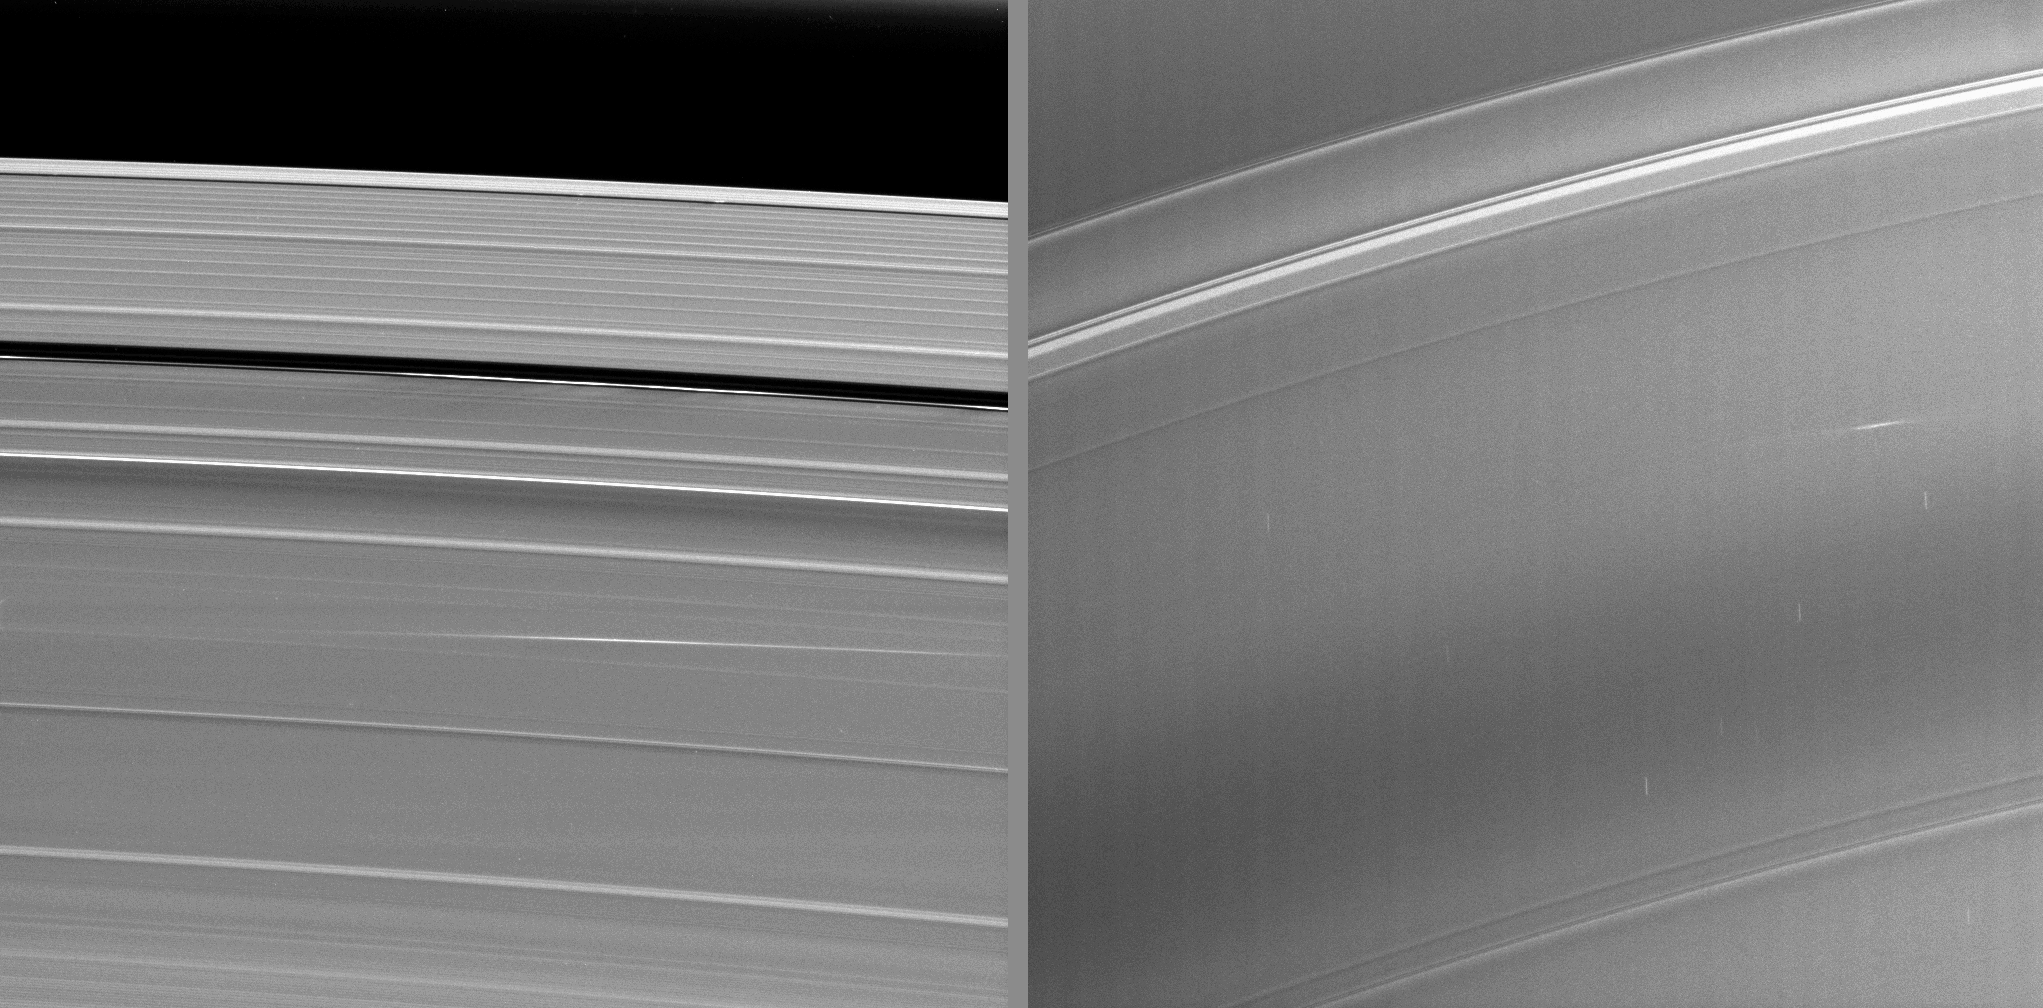

Rain on the Plane

Annotated Image

The bright streaks visible in these Cassini images taken during Saturn’s August 2009 equinox are exciting evidence of a constant rain of interplanetary projectiles onto the planet’s rings.

Objects, each estimated to be one meter (3 feet) in size and traveling tens of kilometers per second (tens of thousands of miles per hour), likely smashed into the rings and created elevated clouds of tiny particles that have been sheared out, or elongated and tilted, by orbital motion into bright streaks.

The image on the left shows an impact in the A ring. The streak stretches from the right of the image to the middle, and it does not quite follow the arc of the rings. The brightest part of that streak is 5,000 kilometers (3,100 miles) long (its azimuthal dimension) and 200 kilometers (120 miles) wide (its radial extent, tip to tip) in this image.

The image on the right shows an impact into the C ring. This streak is much smaller than the A ring streak, and it appears on the right of the image. The brightest part of this streak is 200 kilometers (120 miles) long (its azimuthal dimension) and 10 kilometers (6 miles) wide (its radial dimension, tip to tip) in this image.

By the brightness and dimensions of the streaks, scientists estimate the impactor sizes at roughly one meter (3 feet), and the elapsed time since impact at one to two days. These equinox data lend more confidence to a Cassini imaging observation made in 2005 of similar streaks seen in the C ring (see PIA11675). All together, these observations constitute the visual confirmation of a long-held belief that bits of interplanetary debris continually rain down on Saturn’s rings and contribute to the rings’ erosion and evolution.

Although the phase angle of these images is not the best for seeing clouds of small particles, these ejecta clouds are easily seen because very little sunlight is falling on the rings during the exceedingly low sun-angle condition prevalent during the four days surrounding exact Saturn equinox. Exact equinox is when the sun is directly overhead at the equator. A cloud of dust rising above the dark ring plane is more directly catching the sun’s rays, and is hence well lit and easily visible by contrast. When the ring background is at its usual brightness, impacts such as these are very difficult to detect.

The view of the A ring streak on the left looks toward the northern side of the rings from about 20 degrees above the ring plane. The image was taken in visible light with the Cassini spacecraft narrow-angle camera on Aug. 13, 2009. The view was obtained at a distance of approximately 1.2 million kilometers (746,000 miles) from Saturn and at a Sun-Saturn spacecraft, or phase, angle of 87 degrees. Image scale is 7 kilometers (4 miles) per pixel.

The view of the C ring streak on the right looks toward the southern side of the rings from about 22 degrees below the ring plane. The image was taken in visible light with the Cassini spacecraft narrow-angle camera on Aug. 11, 2009. The view was obtained at a distance of approximately 263,000 kilometers (164,000 miles) from Saturn and at a Sun-Saturn spacecraft, or phase, angle of 135 degrees. Image scale is 1 kilometer (4,007 feet) per pixel.

The Cassini-Huygens mission is a cooperative project of NASA, the European Space Agency and the Italian Space Agency. The Jet Propulsion Laboratory, a division of the California Institute of Technology in Pasadena, manages the mission for NASA’s Science Mission Directorate, Washington, D.C. The Cassini orbiter and its two onboard cameras were designed, developed and assembled at JPL. The imaging operations center is based at the Space Science Institute in Boulder, Colo.

Credit: NASA/JPL/Space Science Institute